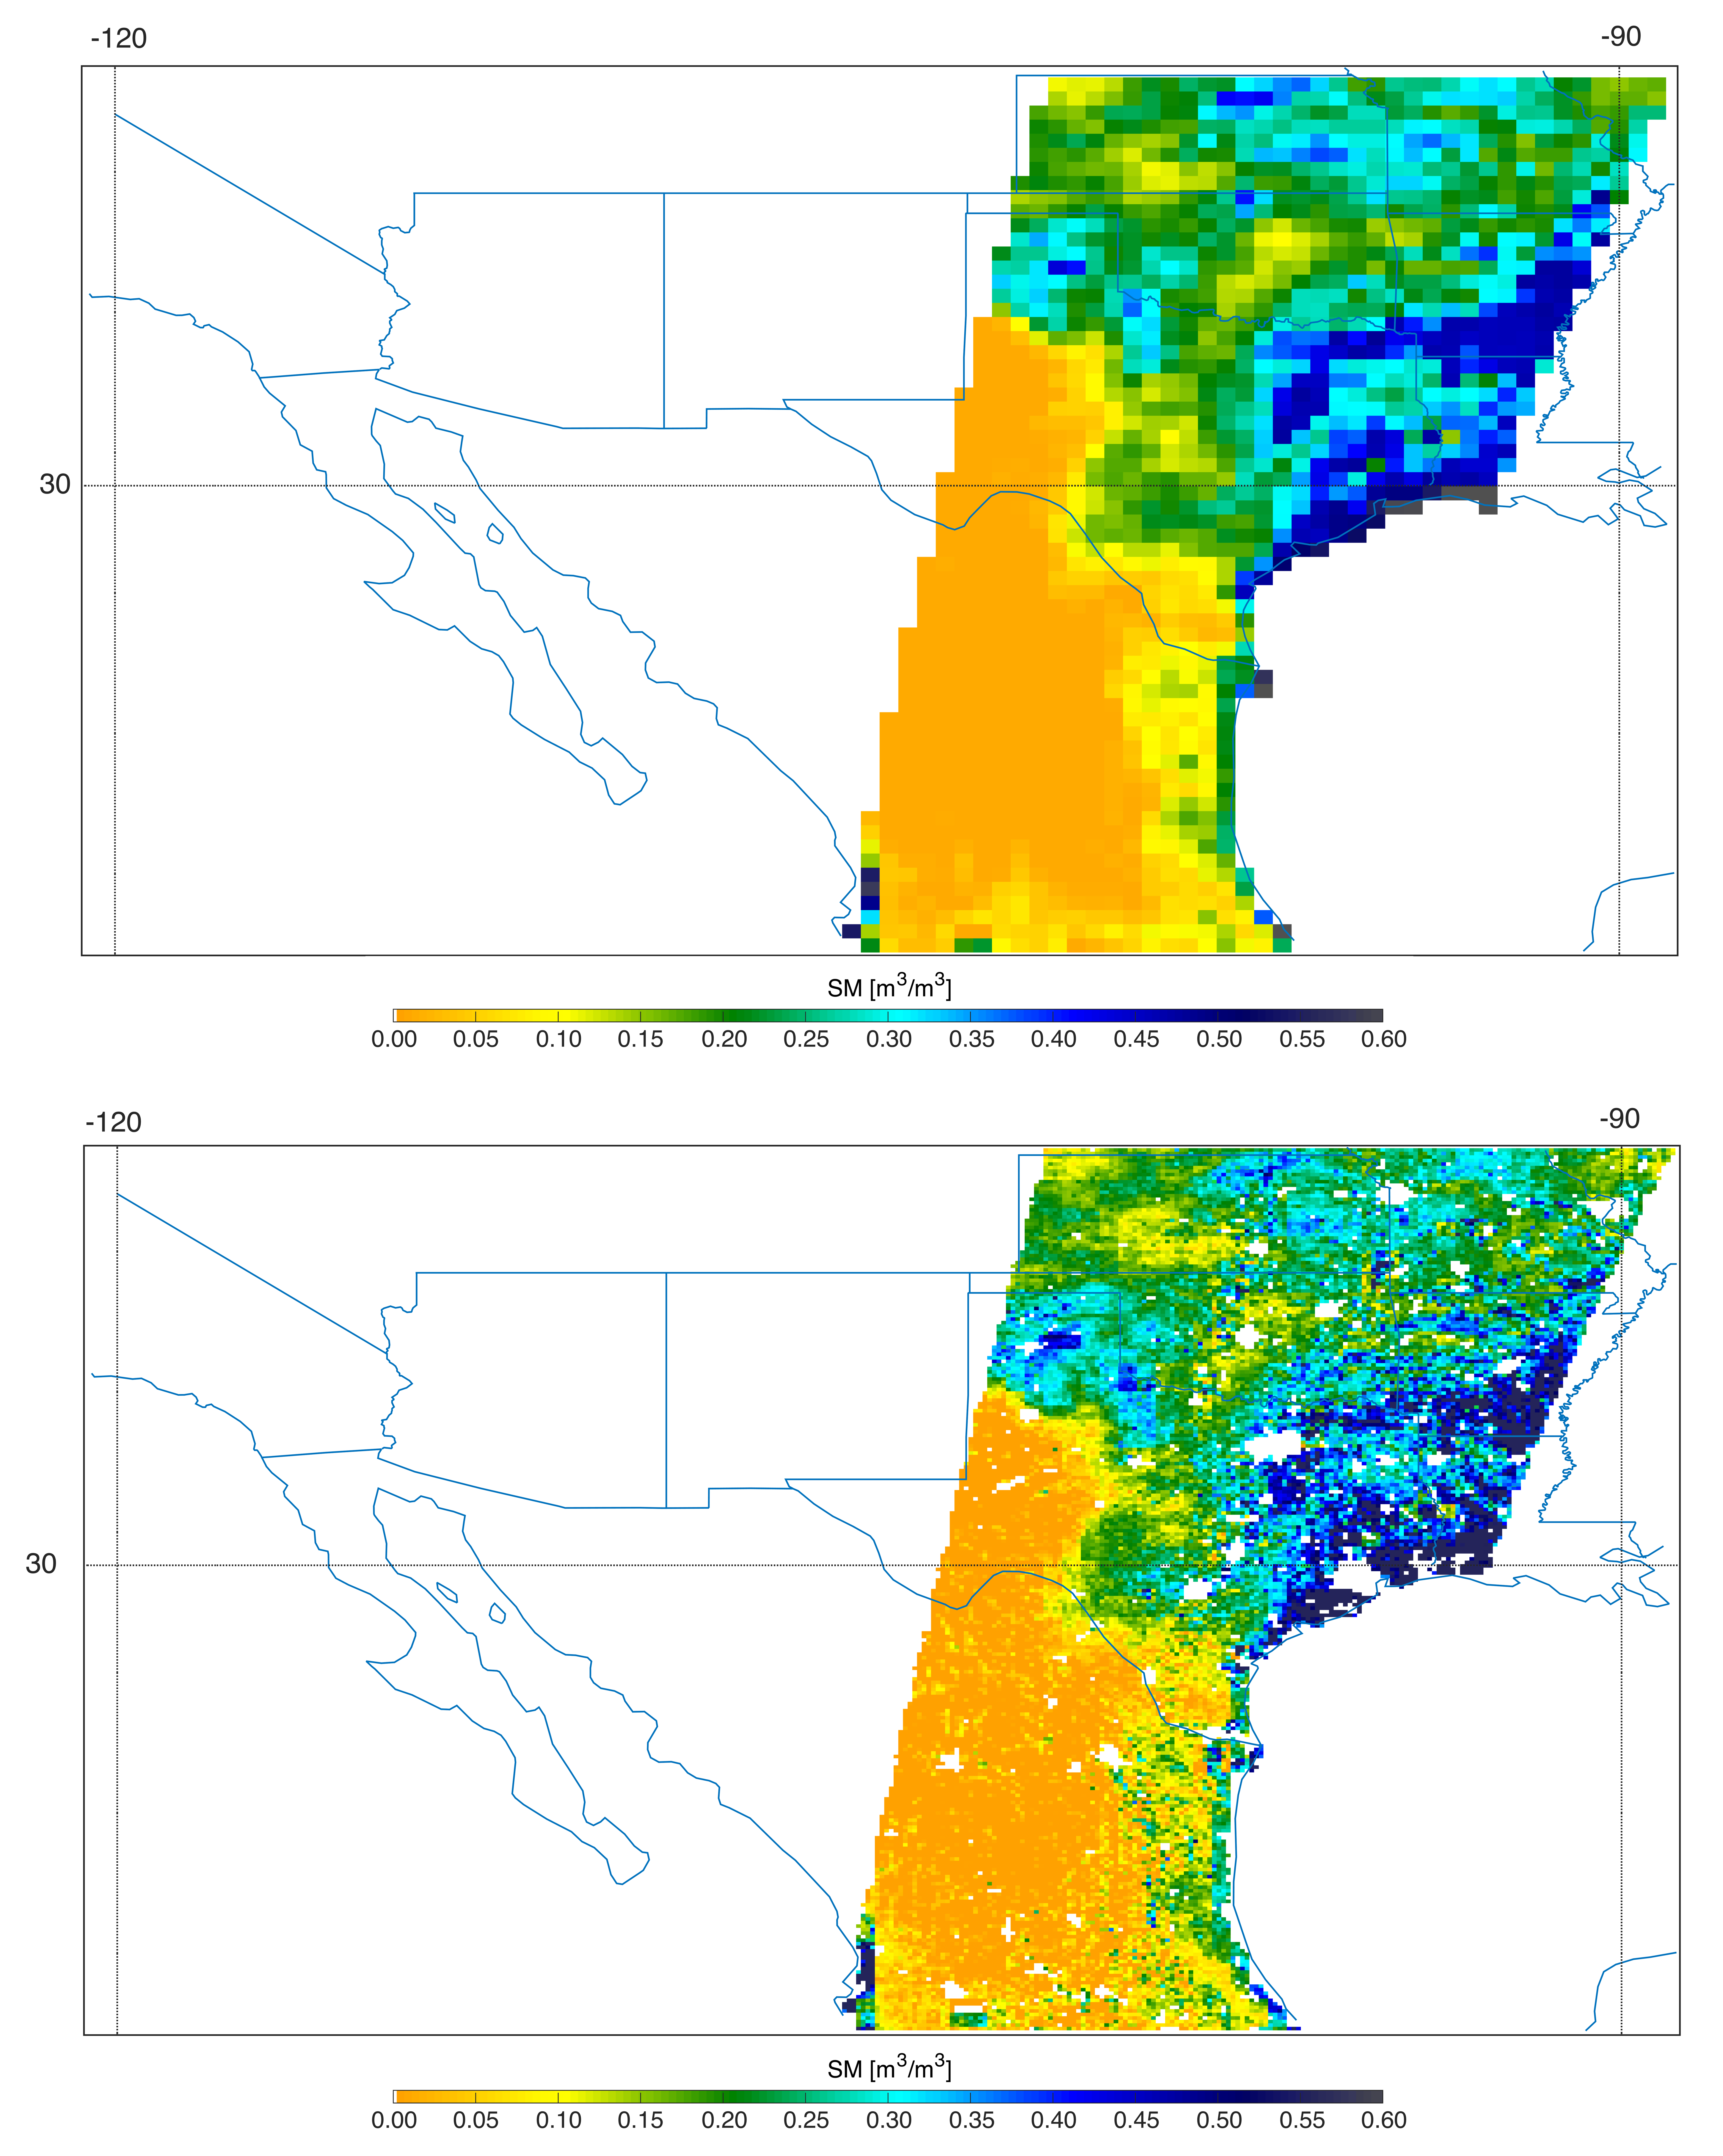

Southern U.S. Soil Moisture Map

Southern U.S. SMAP soil moisture retrievals from April 27, 2015, when severe storms were affecting Texas. Top: radiometer data alone. Bottom: combined radar and radiometer data with a resolution of 5.6 miles (9 kilometers). The combined product reveals more detailed surface soil moisture features.

SMAP is managed for NASA’s Science Mission Directorate in Washington by JPL with participation by NASA’s Goddard Space Flight Center, Greenbelt, Maryland. JPL is responsible for project management, system engineering, instrument management, the radar instrument, mission operations and the ground data system. Goddard is responsible for the radiometer instrument. Both centers collaborate on the science data processing and delivery of science data products to the Alaska Satellite Facility and the National Snow and Ice Data Center for public distribution and archiving. NASA’s Launch Services Program at NASA’s Kennedy Space Center in Florida is responsible for launch management. JPL is managed for NASA by the California Institute of Technology in Pasadena.

Credit: NASA/JPL-Caltech/GSFC